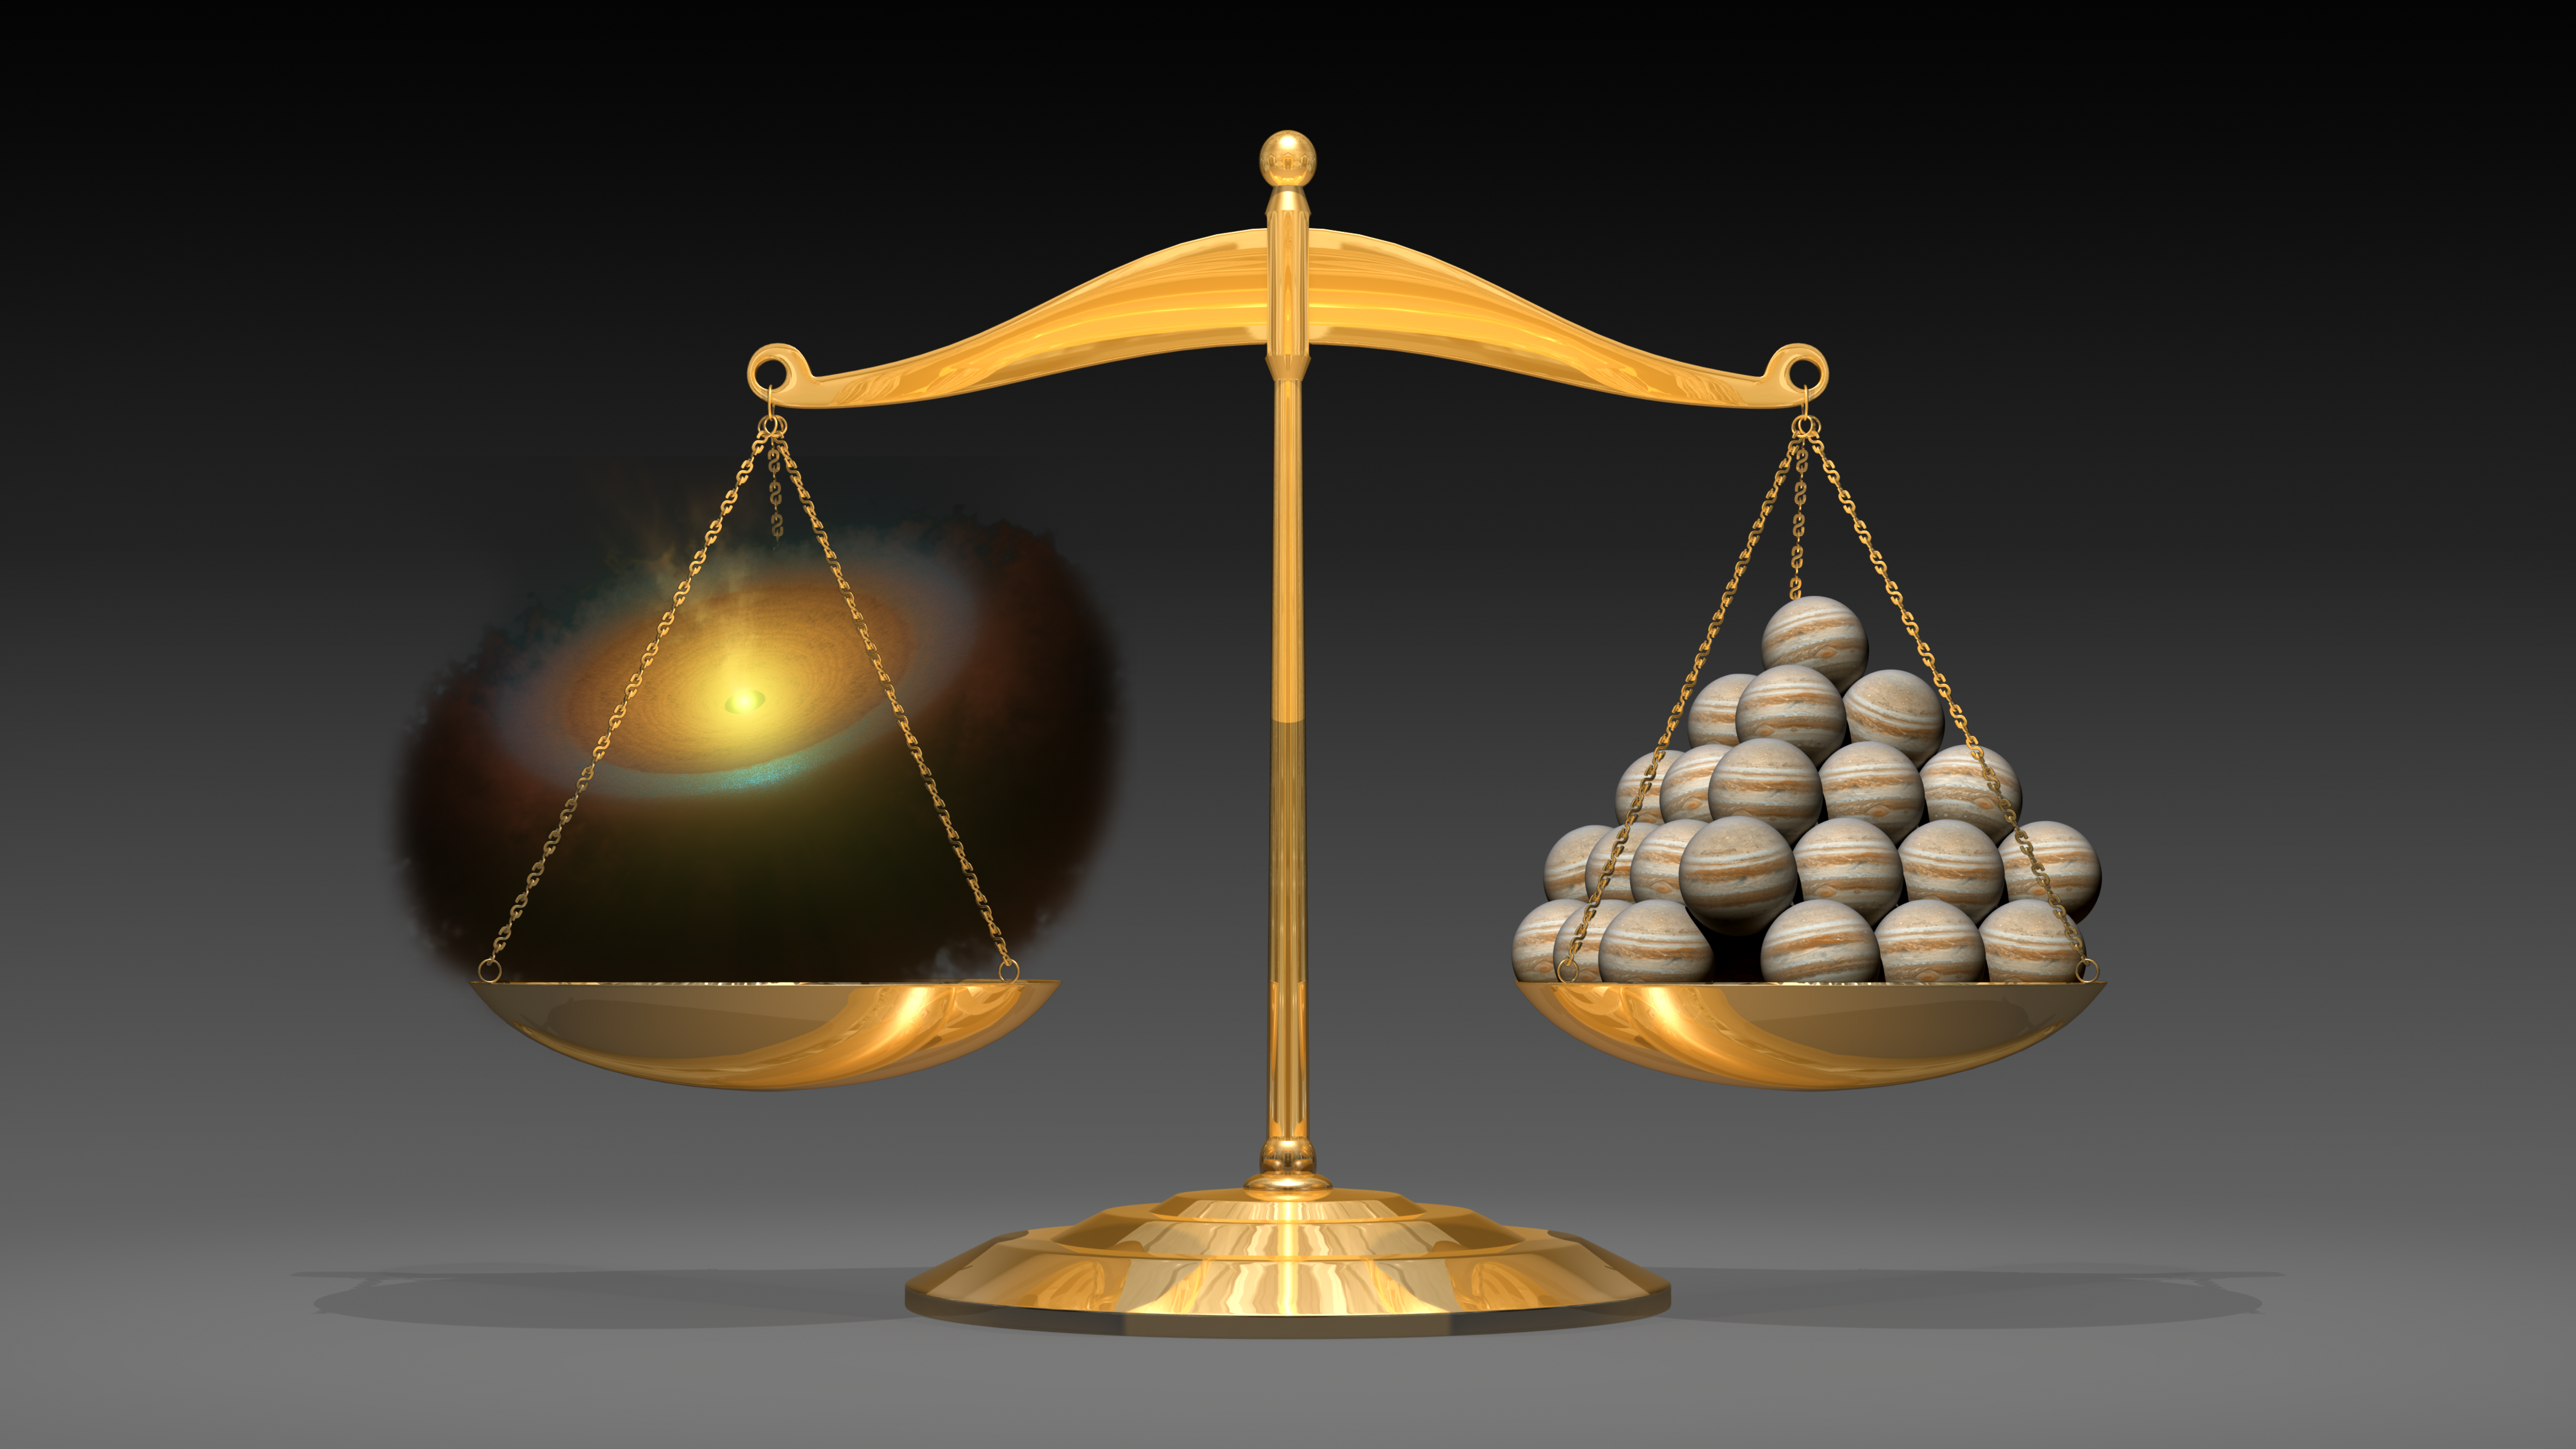

Weighing Planetary Disks (Artist’s Concept)

This artist’s illustration shows a planetary disk (left) that weighs the equivalent of 50 Jupiter-mass planets. It demonstrates a first-of-its-kind feat from astronomers using the Herschel space observatory. The scientists were able to weigh the planet-forming contents swirling around a young star with the most precision yet.

Herschel, which sees long-wavelength infrared light, detected a molecule called hydrogen deuteride, which serves as a proxy for the hydrogen gas in the disk. The observations revealed enough gas to make the equivalent of 50 Jupiters.

While astronomers do not know what type of planets this particular disk will make, or whether it will even form planets, the results are an important tool for studying the diversity of planet-forming scenarios.

Herschel is a European Space Agency cornerstone mission, with science instruments provided by consortia of European institutes and with important participation by NASA. NASA’s Herschel Project Office is based at JPL, which contributed mission-enabling technology for two of Herschel’s three science instruments. The NASA Herschel Science Center, part of the Infrared Processing and Analysis Center at Caltech, supports the United States astronomical community.

Credit: NASA/JPL-Caltech